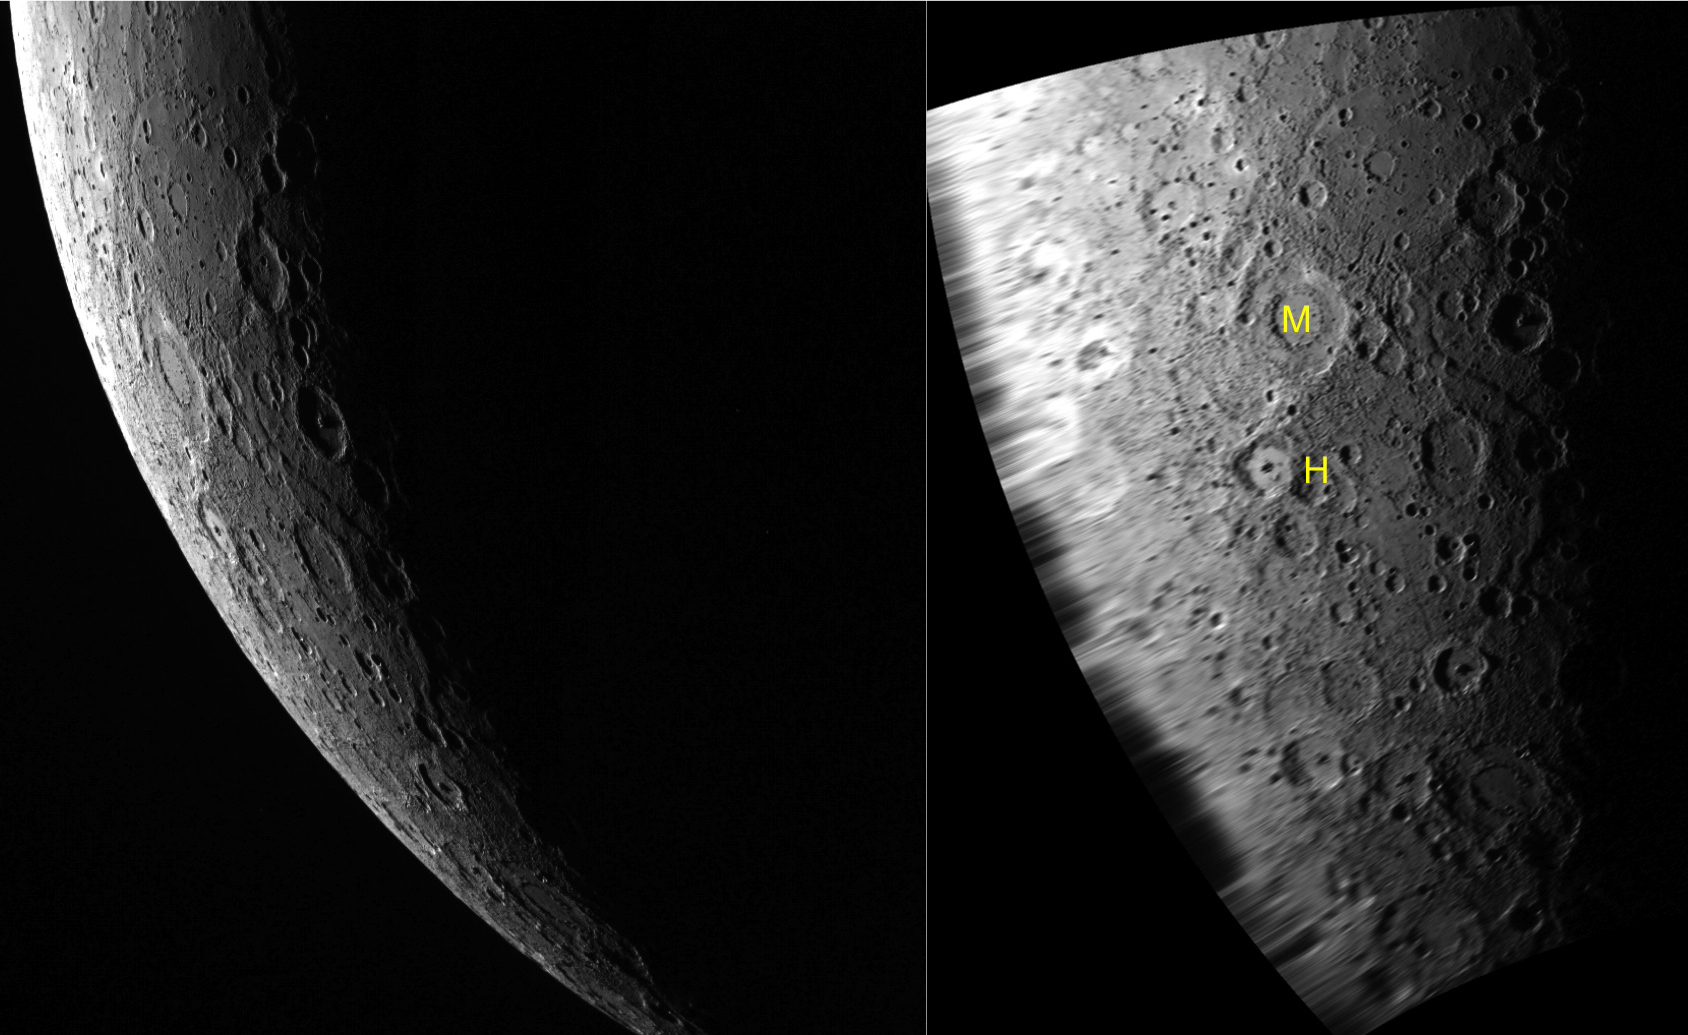

Limber Up, Limbo Down

The Gallery today features two versions of the same limb image. Astronomers use the term “limb” to refer to the edge of a celestial body as viewed in a telescope. On the left is the original image of Mercury as captured by the Wide Angle Camera. On the right is the same image placed in an orthographic map projection. The scene includes the double-ring basin Michelangelo (M) and the large crater Hawthorne (H).

This image was acquired as part of MDIS’s limb imaging campaign. Once per week, MDIS captures images of Mercury’s limb, with an emphasis on imaging the southern hemisphere limb. These limb images provide information about Mercury’s shape and complement measurements of topography made by the Mercury Laser Altimeter (MLA) of Mercury’s northern hemisphere.

Date acquired: June 06, 2011
Image Mission Elapsed Time (MET): 215844301
Image ID: 345635
Instrument: Wide Angle Camera (WAC) of the Mercury Dual Imaging System (MDIS)
WAC filter: 7 (748 nanometers)
Center Latitude: -50.70°
Center Longitude: 271.7° E
Resolution: 1586 meters/pixel
Scale:The distance from the center of Michelangelo to the center of Hawthorne is about 323 km (200 mi.).
Incidence Angle: 91.2°
Emission Angle: 57.8°
Phase Angle: 141.3°

The MESSENGER spacecraft is the first ever to orbit the planet Mercury, and the spacecraft’s seven scientific instruments and radio science investigation are unraveling the history and evolution of the Solar System’s innermost planet. Visit the Why Mercury? section of this website to learn more about the key science questions that the MESSENGER mission is addressing. During the one-year primary mission, MDIS acquired 88,746 images and extensive other data sets. MESSENGER is now in a year-long extended mission, during which plans call for the acquisition of more than 80,000 additional images to support MESSENGER’s science goals.

These images are from MESSENGER, a NASA Discovery mission to conduct the first orbital study of the innermost planet, Mercury. For information regarding the use of images, see the MESSENGER image use policy.

Credit: NASA/Johns Hopkins University Applied Physics Laboratory/Carnegie Institution of Washington